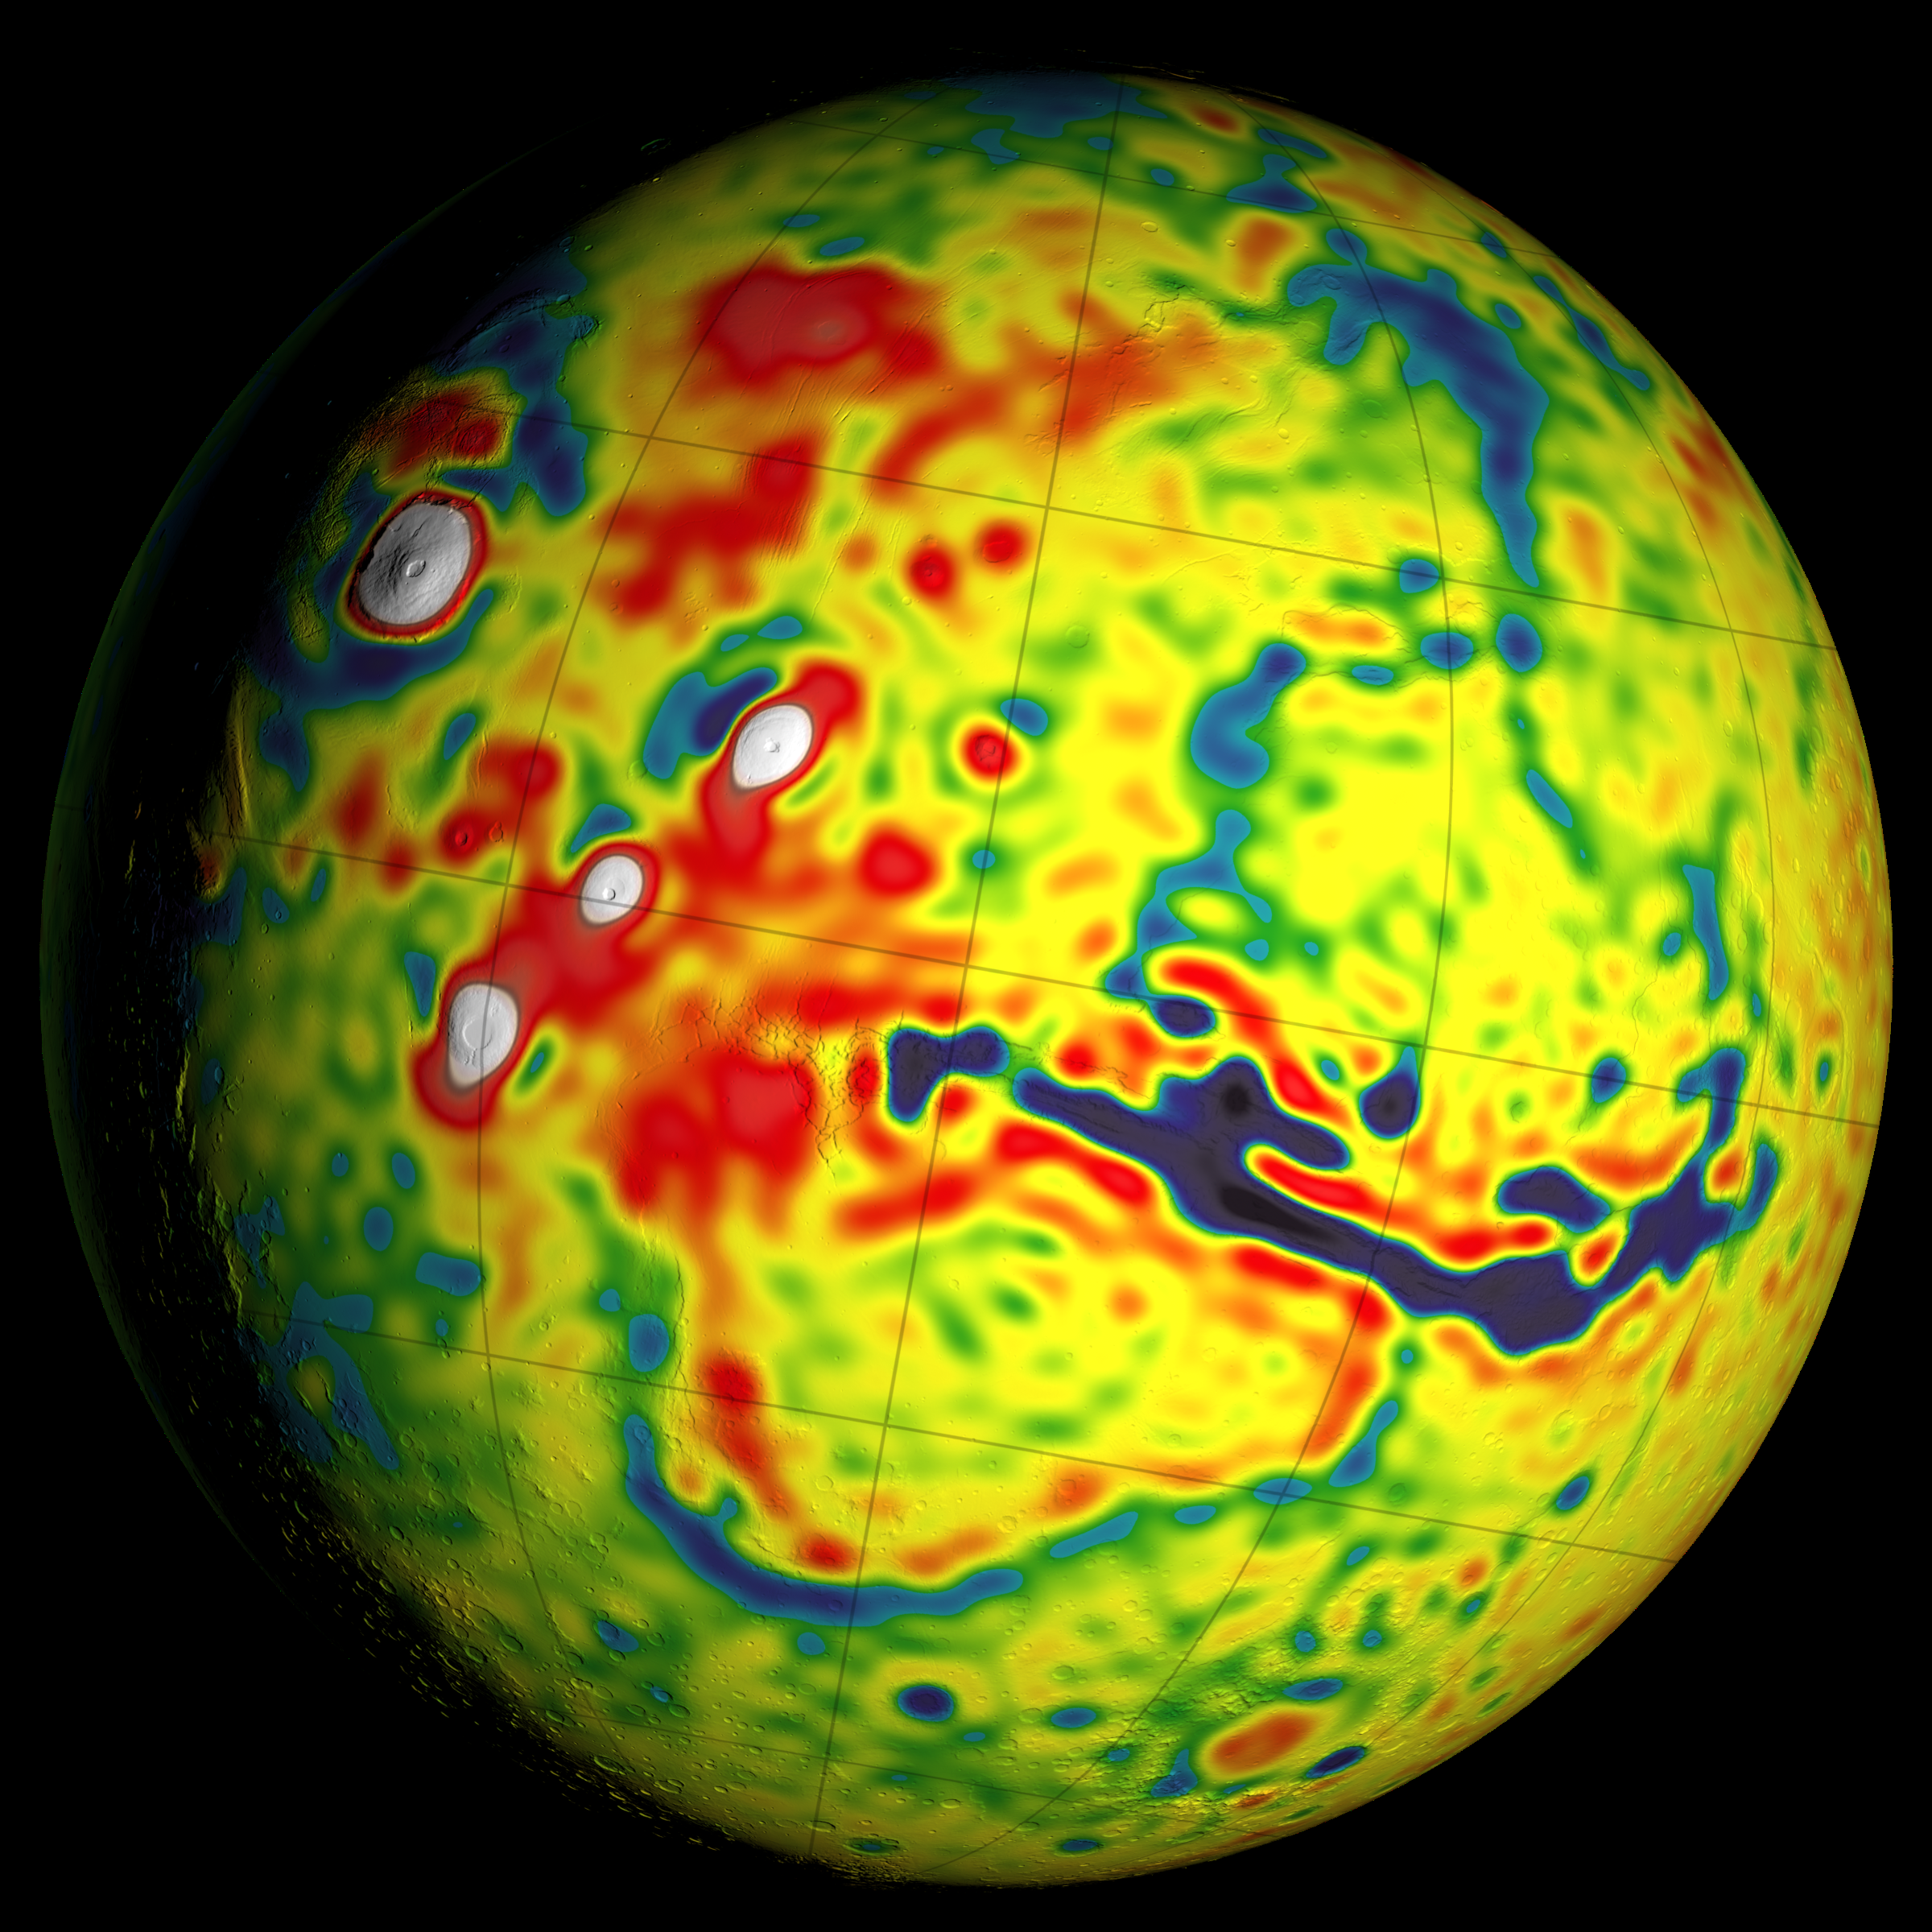

Local Variations in the Gravitational Pull of Mars

This map shows local variations in Mars’ gravitational pull on orbiters, presenting unprecedented detail based on several years of data from tracking three of NASA’s Mars orbiters.

The gravitational mapping has been applied to map variations in the thickness of the planet’s crust and to deduce information about its deeper interior.

This view of a global map is centered at 90 degrees west longitude, showing portions of the planet that include tall volcanoes on the left and the deep Valles Marineris canyon system just right of center. Additional views of this global map and related maps are available at http://svs.gsfc.nasa.gov/goto?4436.

The data about local variations in Mars’ gravity come from many years of using NASA’s Deep Space Network to track positions and velocities of NASA’s Mars Global Surveyor, Mars Odyssey and Mars Reconnaissance Orbiter. For calculating crustal thickness, this information about local variations in gravity was combined with information about Mars’ topography — the variations is surface elevation such as mountains and canyons. The relationship of this gravity map to maps of topography and crustal thickness is shown in a three-map panel at PIA20277.

The color coding on this map is keyed to values of units of gravity acceleration variability called gals or galileos. The range is from about half a negative gal (dark blue) to one positive gal (white).

Credit: NASA/GSFC/Scientific Visualization Studio